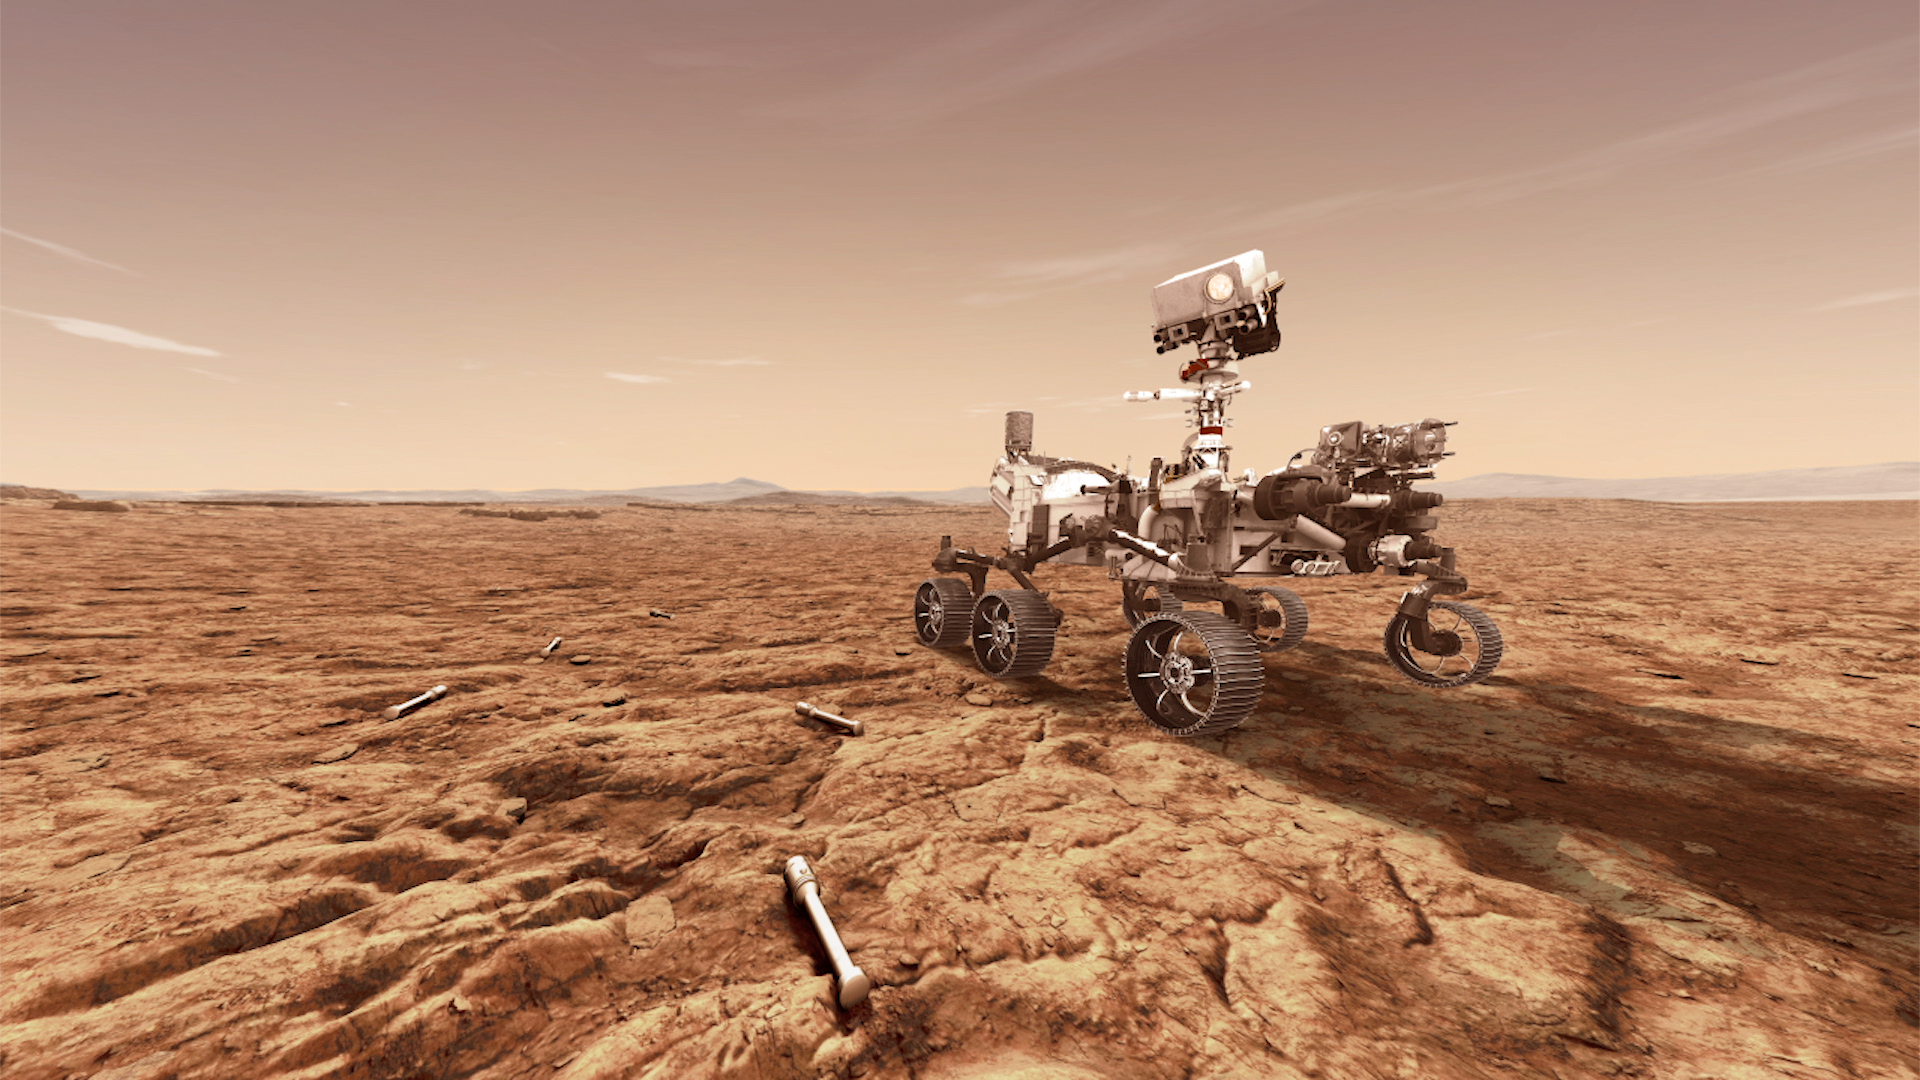

Mars 2020 With Sample Tubes (Artist’s Concept)

NASA’s Mars 2020 rover will store rock and soil samples in sealed tubes on the planet’s surface for future missions to retrieve, as seen in this illustration.

The Mars 2020 rover, scheduled to launch in July 2020, represents the first leg of humanity’s first planned round trip to another planet. NASA and the European Space Agency are solidifying concepts for a Mars sample return mission.

NASA’s Jet Propulsion Laboratory in Pasadena, California, is building and will manage operations of the Mars 2020 rover for NASA’s Science Mission Directorate at the agency’s headquarters in Washington.

Credit: NASA/JPL-Caltech